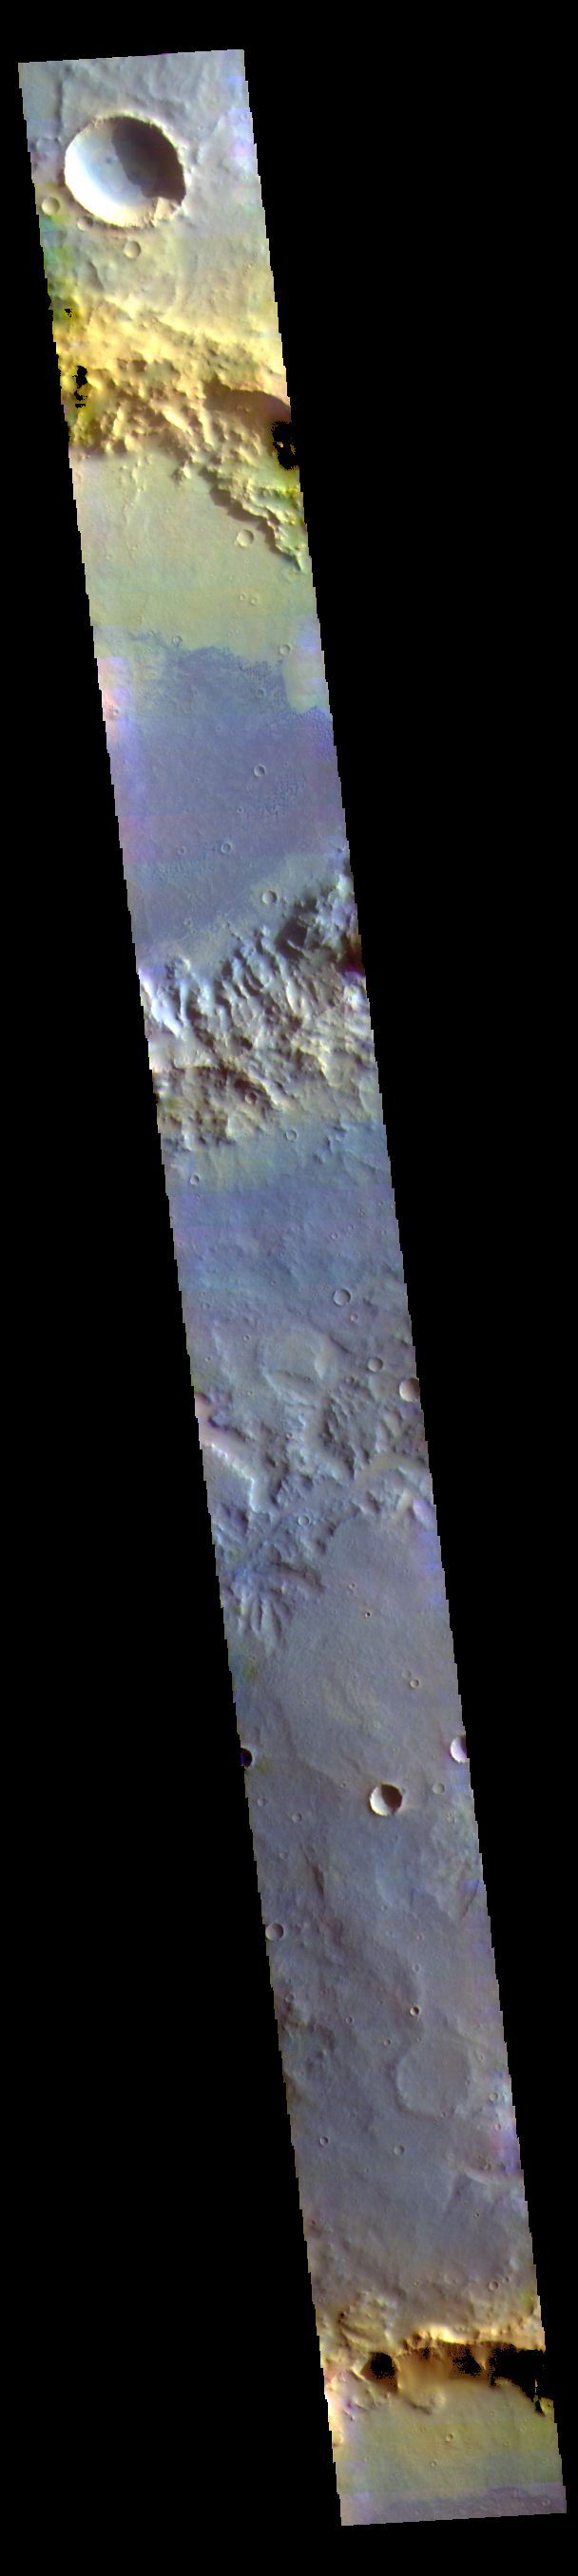

Noachis Terra – False Color

The THEMIS VIS camera contains 5 filters. The data from different filters can be combined in multiple ways to create a false color image. These false color images may reveal subtle variations of the surface not easily identified in a single band image. Today’s false color image shows part of Noachis Terra. The large craters are unnamed, as is the channel in the center of the image. Dark blue tones in this false color image indicate basaltic sands.

Credit: NASA/JPL-Caltech/ASU